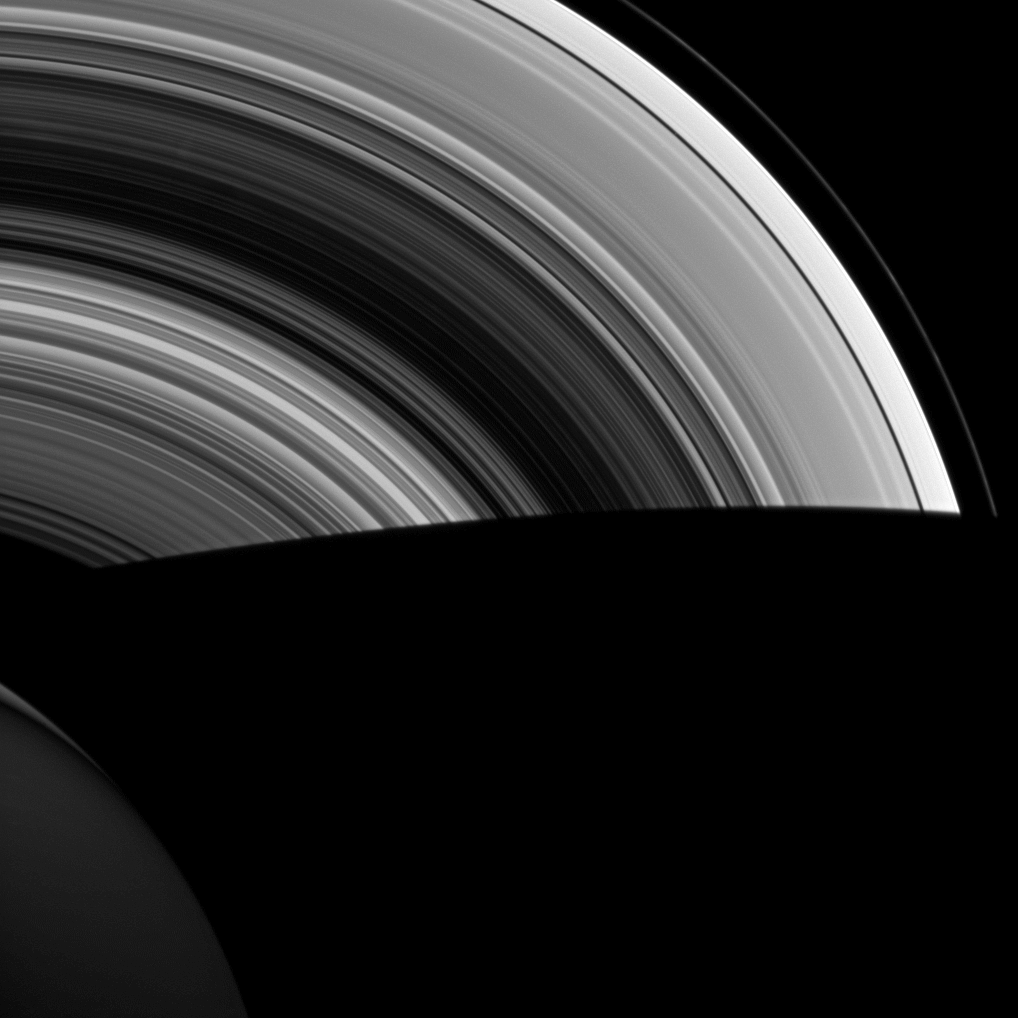

Long Day’s Journey into Night

NASA’s Cassini spacecraft shows Saturn’s shadow cutting sharply across its rings as the orbits of ring particles carry them suddenly from day to night. With no atmosphere to scatter light, shadows in space are much darker than we’re used to here on Earth.

This view looks toward the unilluminated side of the rings from about 47 degrees below the ringplane. The image was taken in visible light with the Cassini spacecraft wide-angle camera on March 5, 2013.

The view was obtained at a distance of approximately 891,000 miles (1.434 million kilometers) from Saturn and at a Sun-Saturn-spacecraft, or phase, angle of 85 degrees. Image scale is 51 miles (82 kilometers) per pixel.

The Cassini-Huygens mission is a cooperative project of NASA, the European Space Agency and the Italian Space Agency. The Jet Propulsion Laboratory, a division of the California Institute of Technology in Pasadena, manages the mission for NASA’s Science Mission Directorate, Washington, D.C. The Cassini orbiter and its two onboard cameras were designed, developed and assembled at JPL. The imaging operations center is based at the Space Science Institute in Boulder, Colo.

Credit: NASA/JPL-Caltech/Space Science Institute